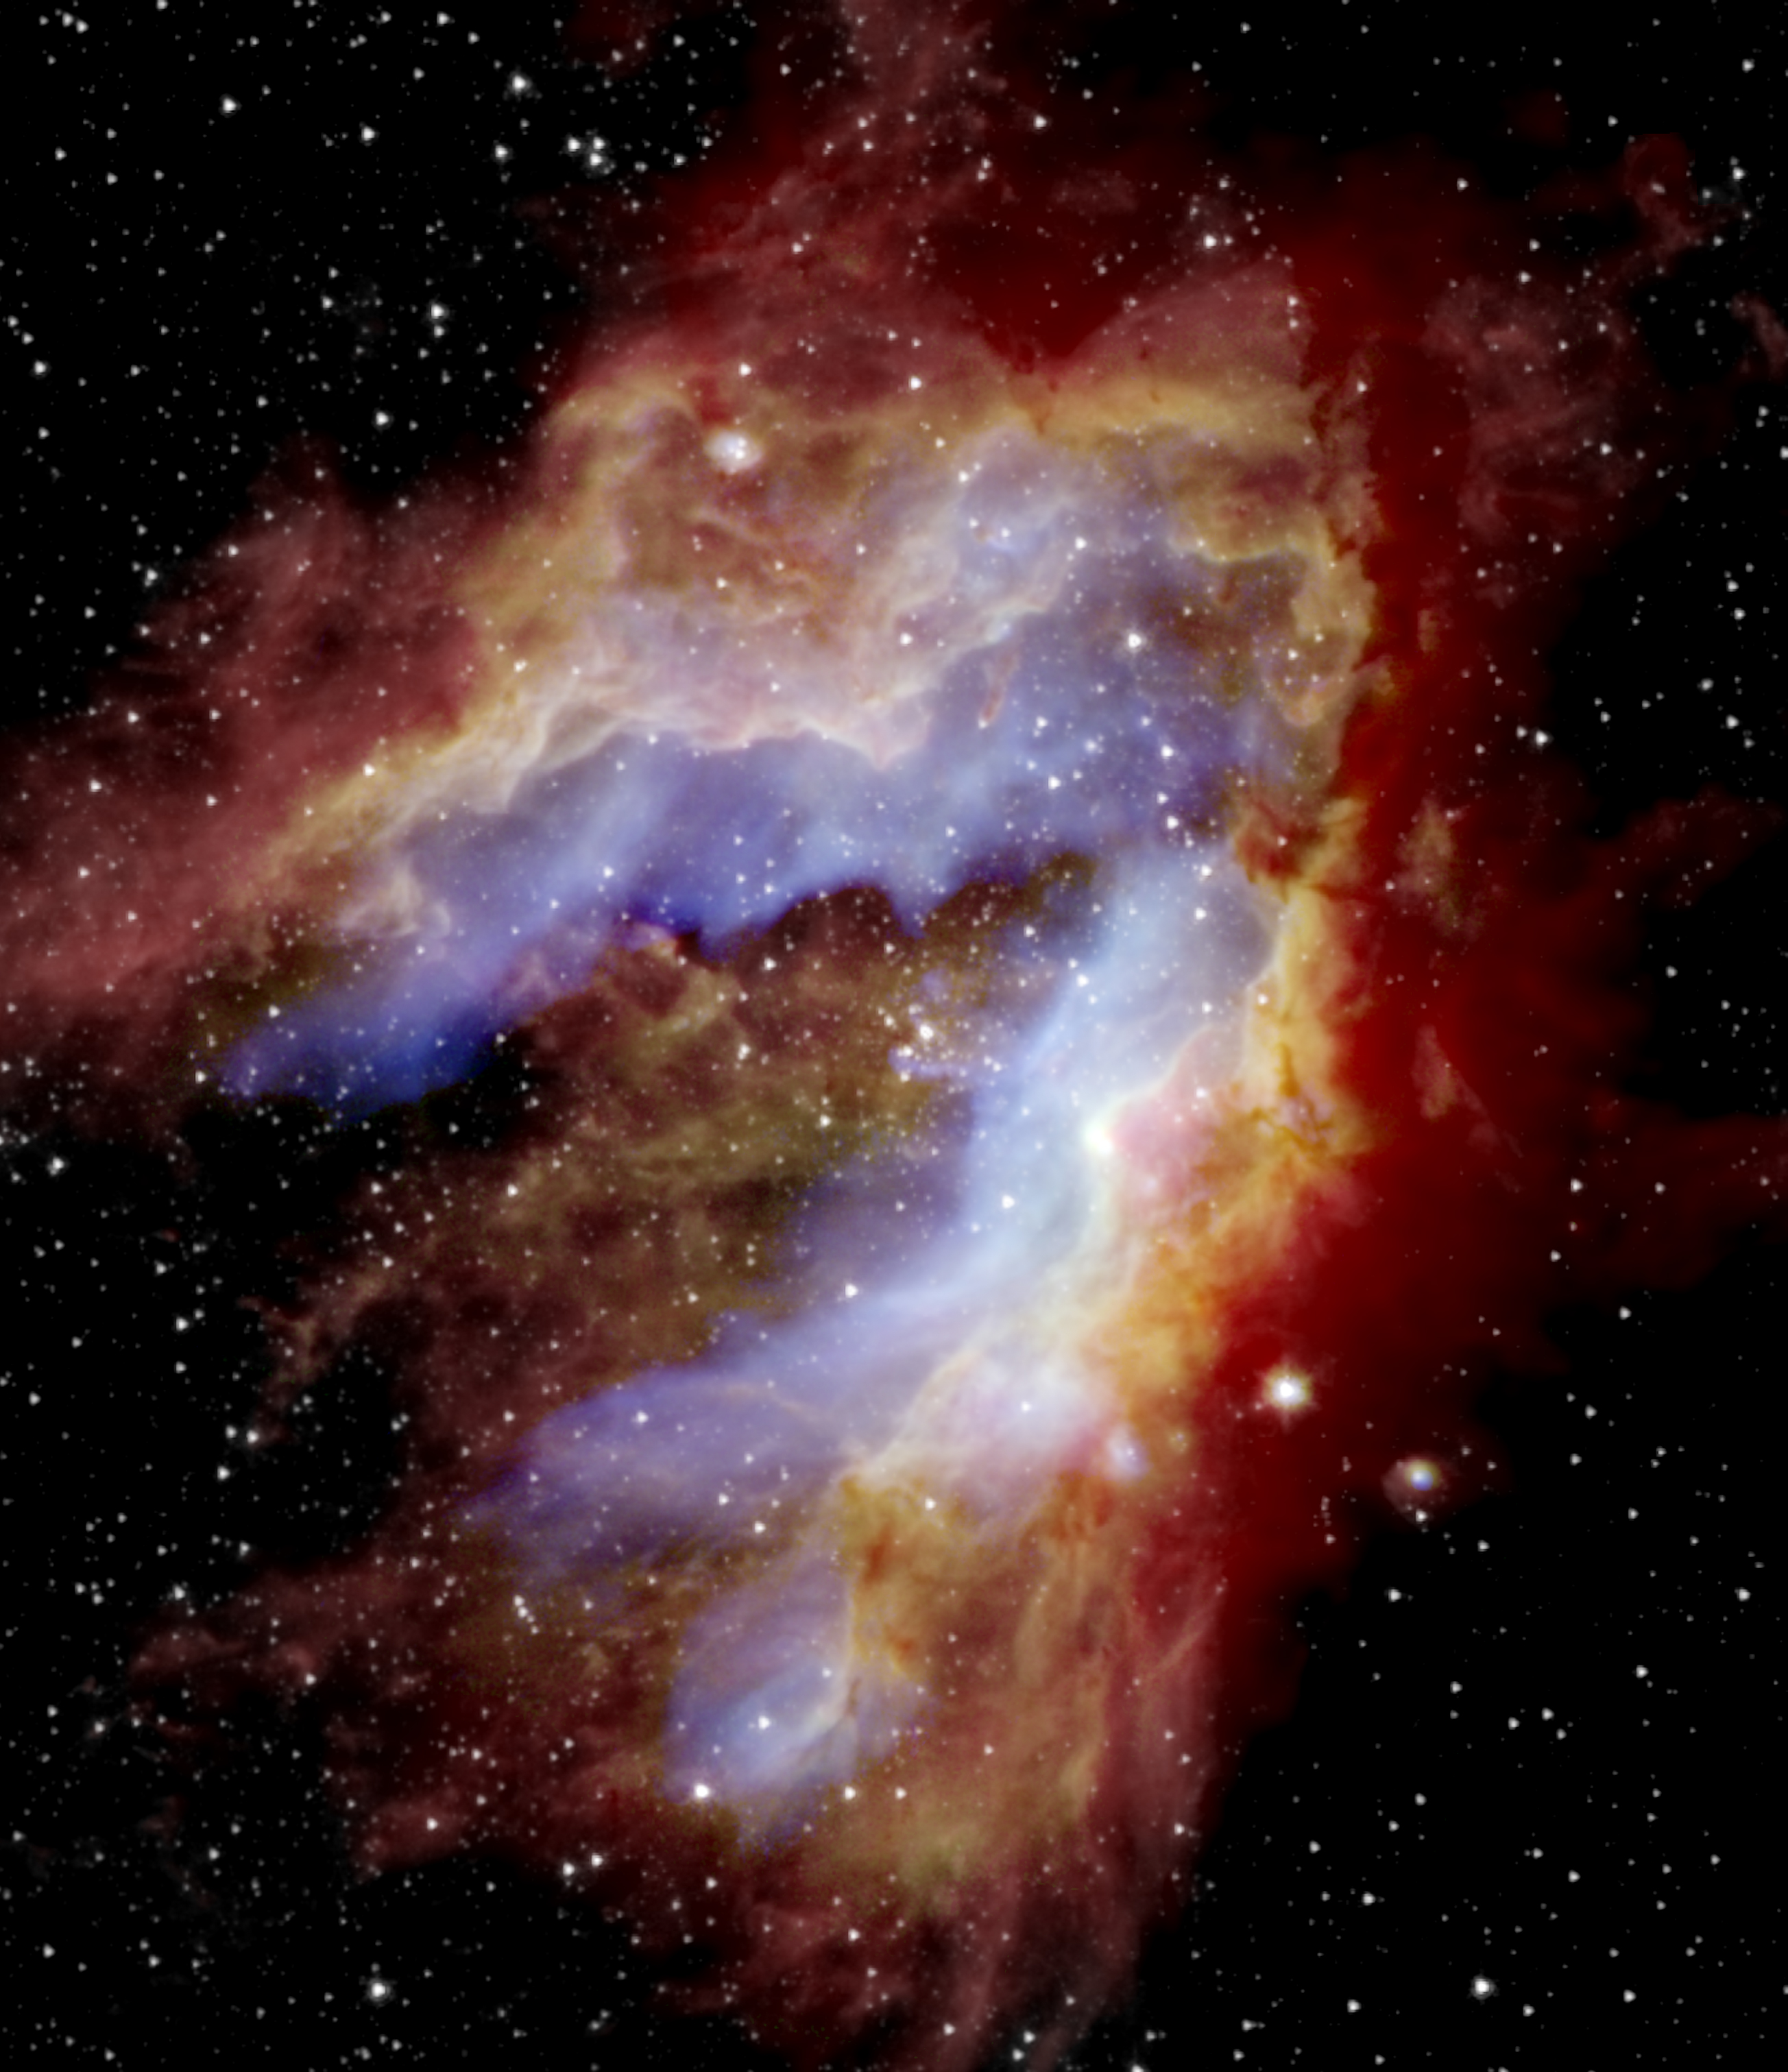

SOFIA Reveals How the Swan Nebula Hatched

In this composite image of the Omega Nebula, SOFIA detected the blue areas (20 microns) near the center, revealing gas as it’s heated by massive stars located at the center, near the bend, and the green areas (37 microns) that trace dust as it’s warmed both by massive stars and nearby newborn stars. The nine never-before-seen protostars were found primarily in the southern areas. The red areas near the edge represent cold dust that was detected by the Herschel Space Telescope (70 microns), while the white star field was detected by the Spitzer Space Telescope (3.6 microns). The space telescopes could not observe the blue and green regions in such detail because the detectors were saturated. SOFIA’s view reveals evidence that parts of the nebula formed separately to create the swan-like shape seen today.

Credit: NASA/SOFIA/Lim, De Buizer, & Radomski et al.; ESA/Herschel; NASA/JPL-Caltech